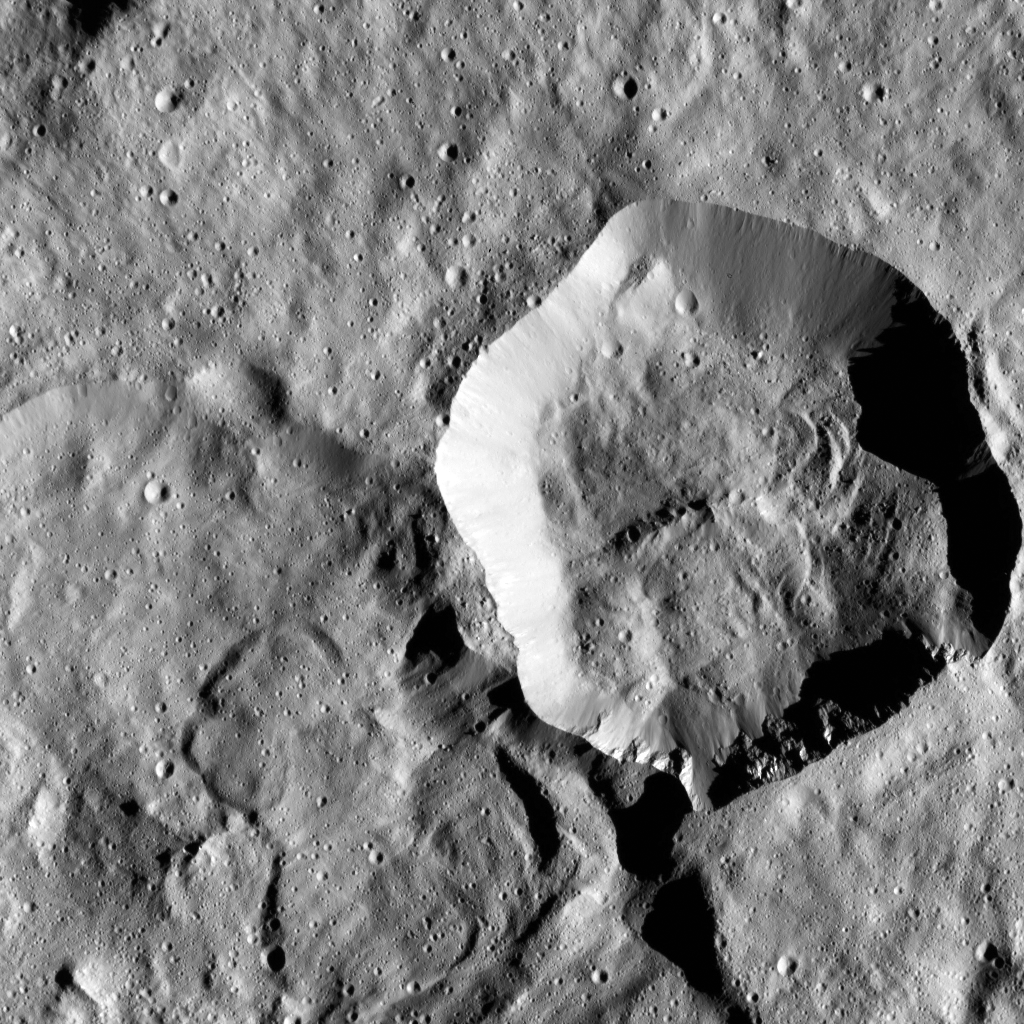

Dawn LAMO Image 77

In this image of Ceres from NASA’s Dawn spacecraft, a younger, fresher crater (at center right) lies to next to the older, larger crater named Messor (at lower left). Messor, which is named for the Roman god of the harvesting and cutting of grain, measures about 25 miles (40 kilometers) diameter. The scene is located in the northern hemisphere of Ceres.

Dawn took this image on February 3, 2016, in its low-altitude mapping orbit, at a distance of about 240 miles (385 kilometers) above the surface. The image resolution is 120 feet (35 meters) per pixel.

Dawn’s mission is managed by JPL for NASA’s Science Mission Directorate in Washington. Dawn is a project of the directorate’s Discovery Program, managed by NASA’s Marshall Space Flight Center in Huntsville, Alabama. UCLA is responsible for overall Dawn mission science. Orbital ATK, Inc., in Dulles, Virginia, designed and built the spacecraft. The German Aerospace Center, the Max Planck Institute for Solar System Research, the Italian Space Agency and the Italian National Astrophysical Institute are international partners on the mission team.

Credit: NASA/JPL-Caltech/UCLA/MPS/DLR/IDA